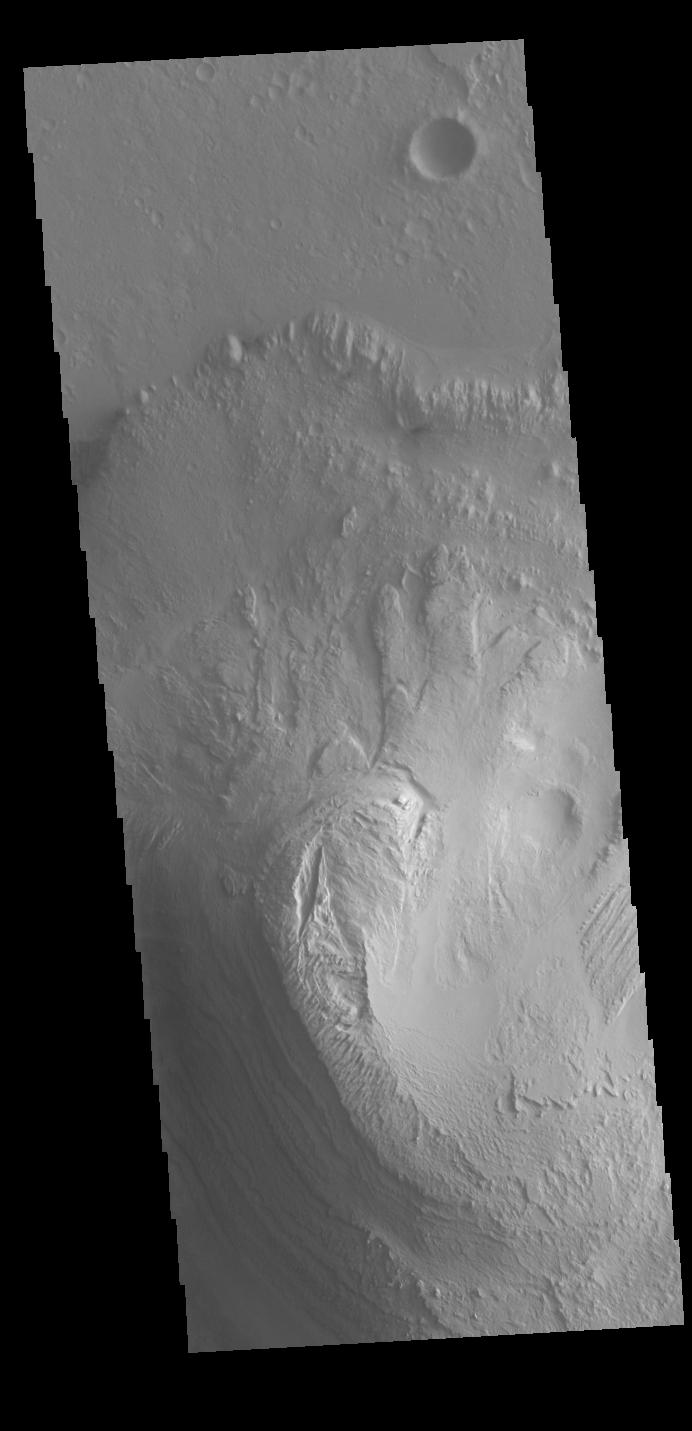

Gale Crater

Today’s VIS image shows the large layered deposit on the floor of Gale. The Curiosity Rover is located in Gale Crater. Gale crater is 150km (90 miles) in diameter.

Credit: NASA/JPL-Caltech/ASU